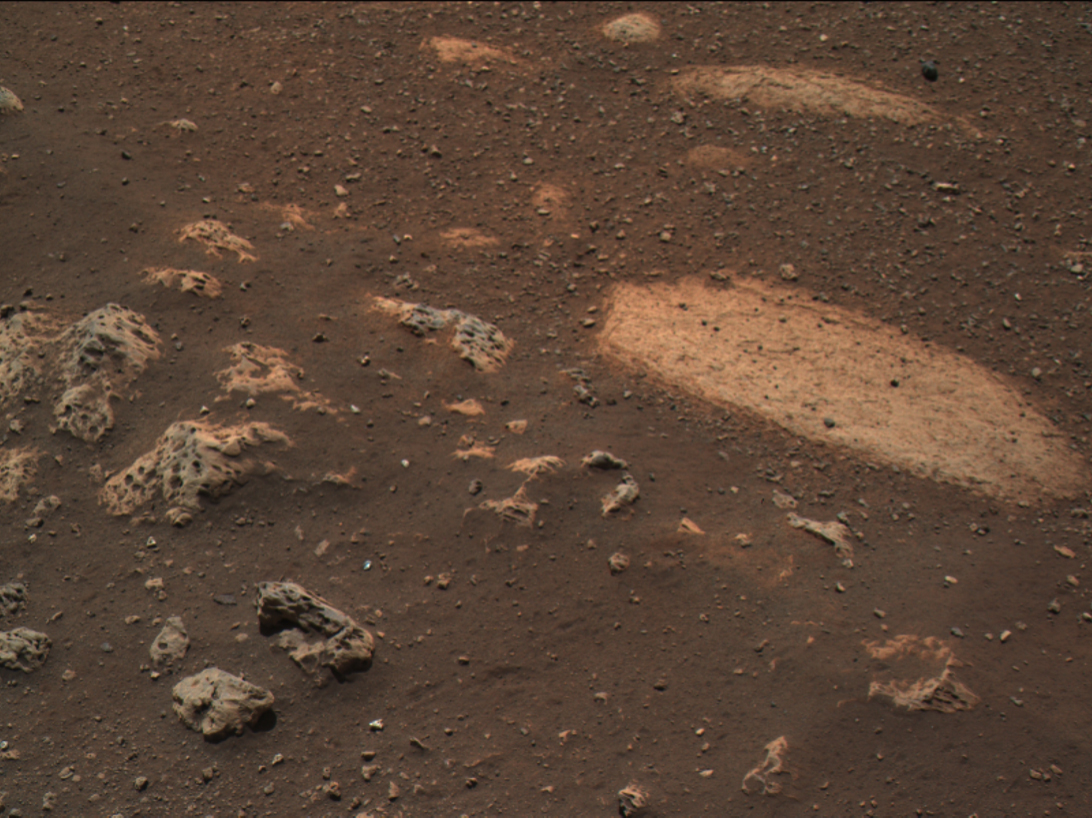

A Target for Perseverance’s SuperCam

Figure 1

Figure 2

Taken Feb. 22, 2021, this image from the Mastcam-Z instrument on NASA’s Perseverance rover shows the first target for analysis by the rover’s SuperCam instrument.

The target rock is approximately 29 inches (73 centimeters) across its longest axis. On the left side of the image, rocks characterized by holes partially filled with dark sands contrast with the lighter-toned, smoother texture of the rock on the right. The finer-grained Martian soil can also be seen surrounding the rocks, some of which was disturbed by the Mars 2020 mission descent stage engine plumes. The image colors portray an estimate of the natural color of each scene, or approximately what the scene would look like if we viewed it with human eyes.

A key objective for Perseverance’s mission on Mars is astrobiology, including the search for signs of ancient microbial life. The rover will characterize the planet’s geology and past climate, pave the way for human exploration of the Red Planet, and be the first mission to collect and cache Martian rock and regolith (broken rock and dust).

Subsequent NASA missions, in cooperation with ESA (European Space Agency), would send spacecraft to Mars to collect these sealed samples from the surface and return them to Earth for in-depth analysis.

The Mars 2020 Perseverance mission is part of NASA’s Moon to Mars exploration approach, which includes Artemis missions to the Moon that will help prepare for human exploration of the Red Planet.

NASA’s Jet Propulsion Laboratory, which is managed for NASA by Caltech in Pasadena, California, built and manages operations of the Perseverance rover.

Credit: NASA/JPL-Caltech/ASU/MSSS